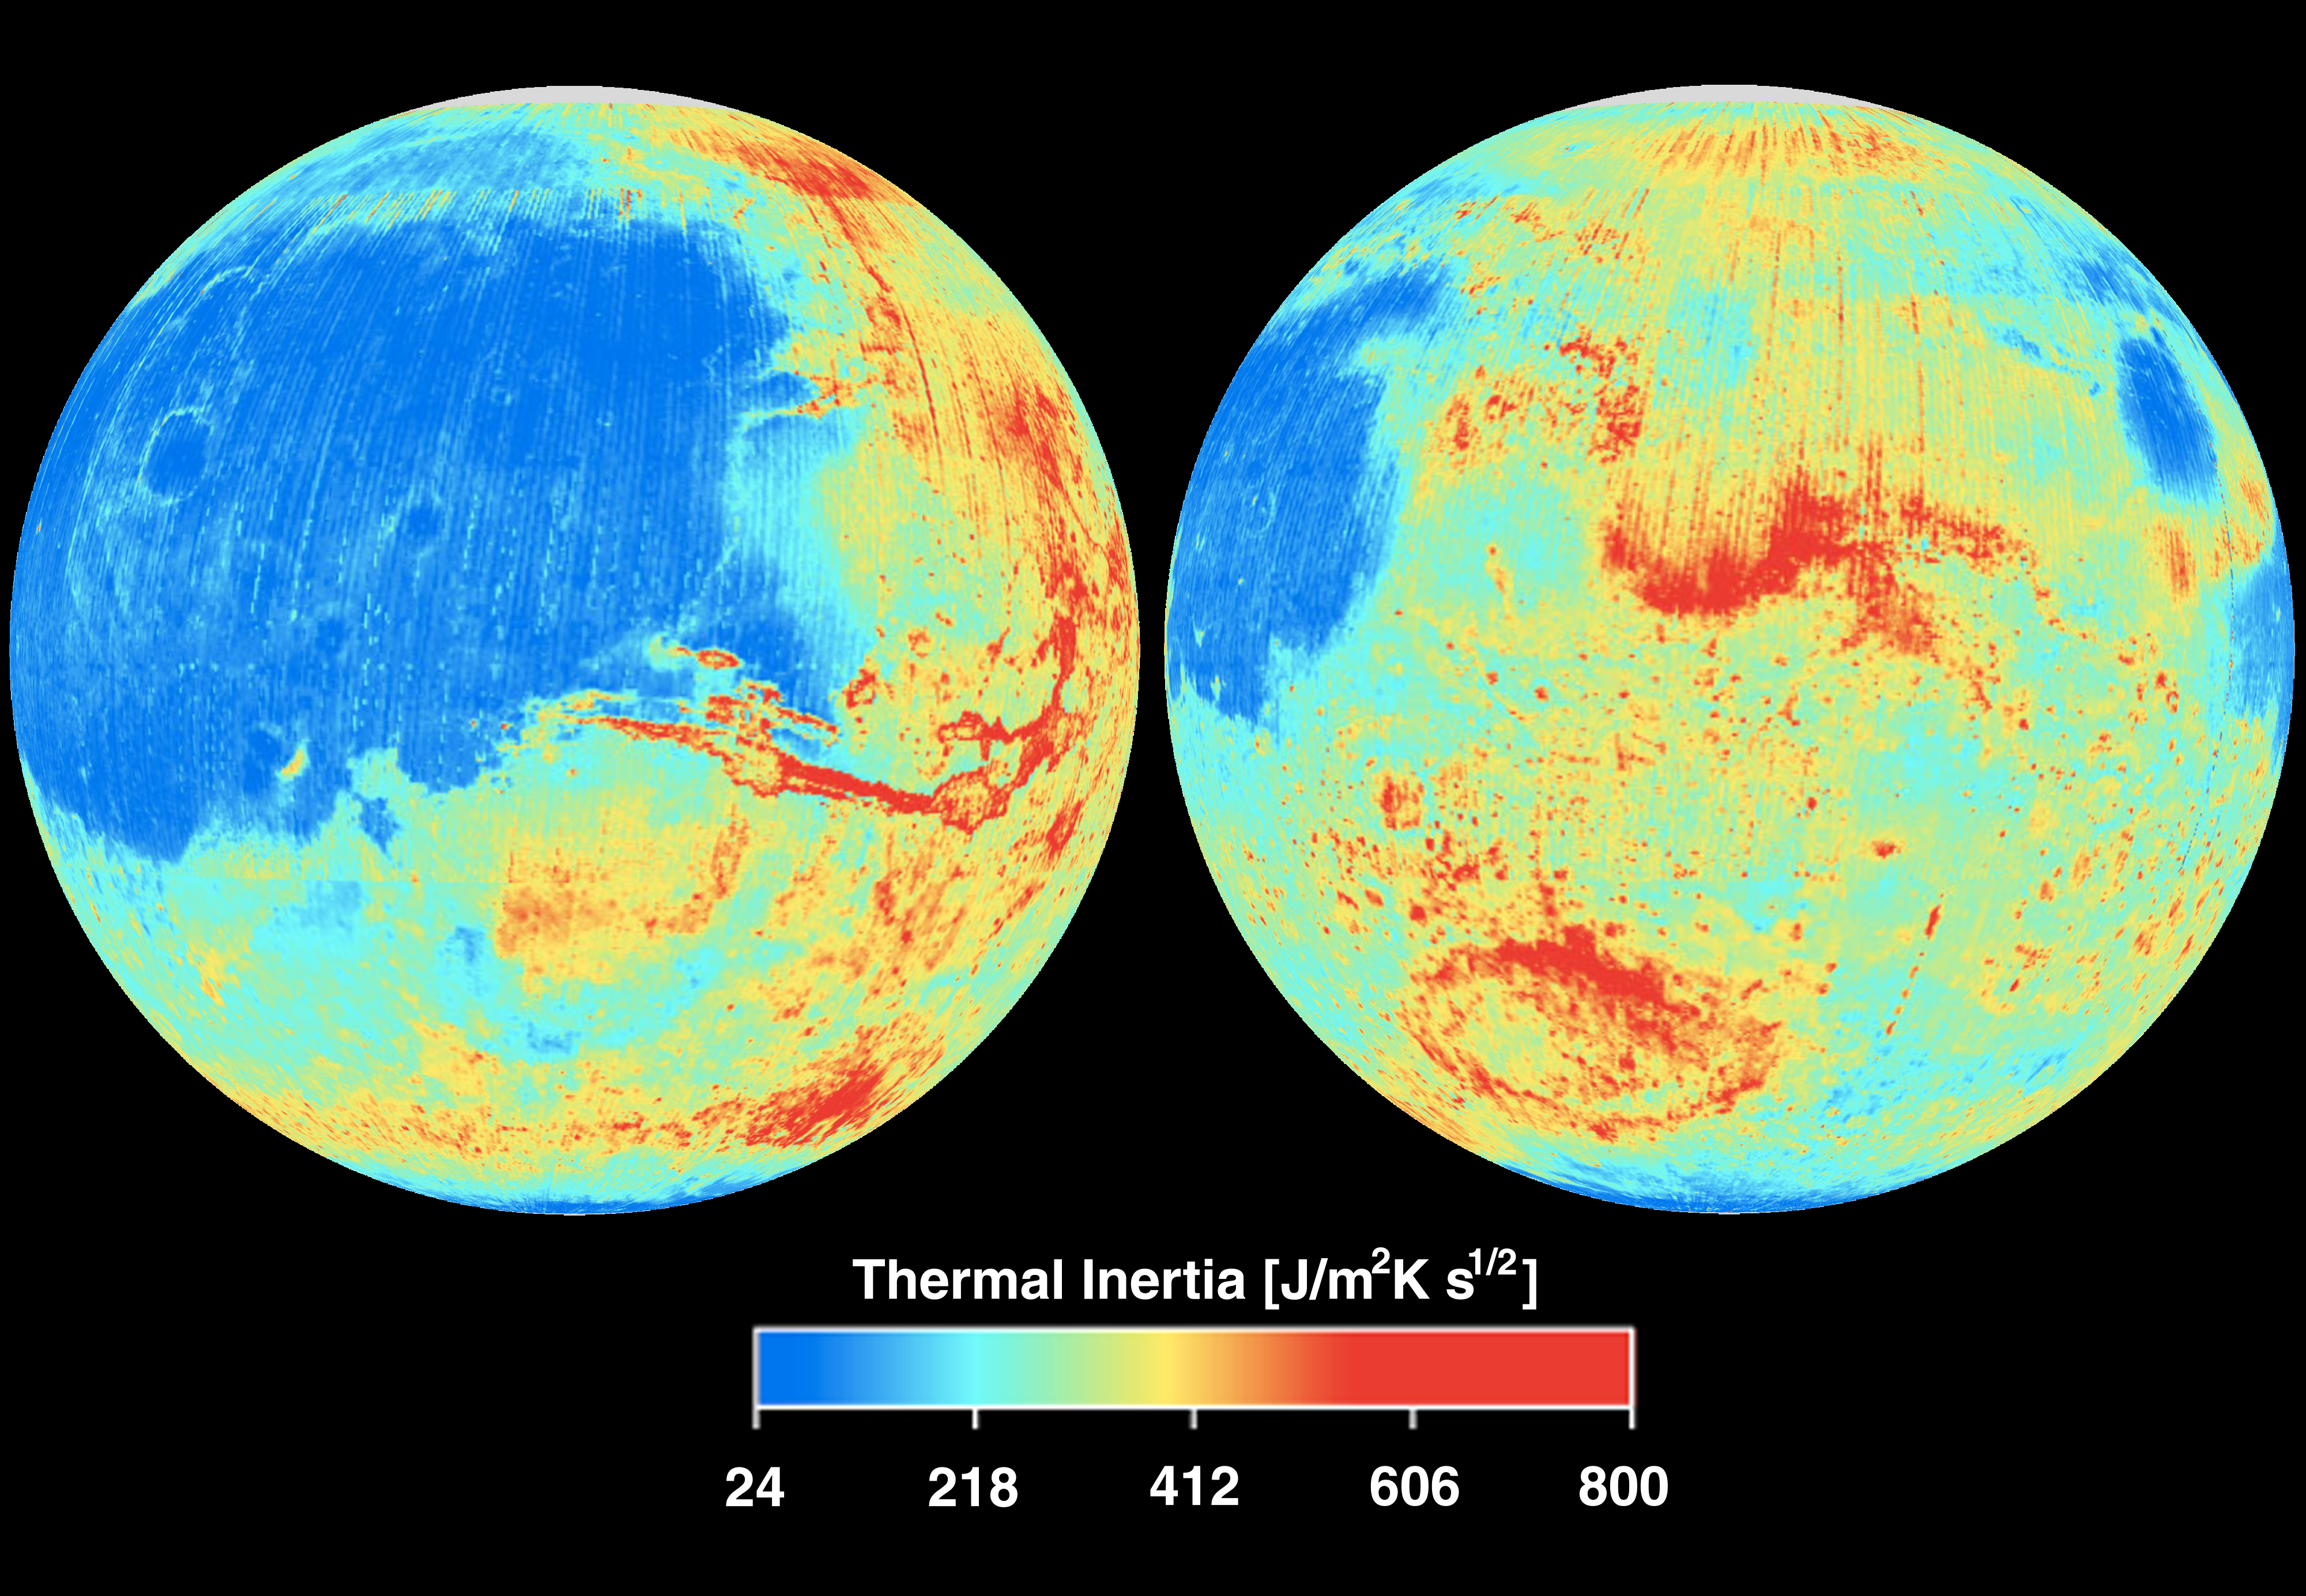

Mars Thermal Inertia

This image shows the global thermal inertia of the Martian surface as measured by the Thermal Emission Spectrometer (TES) instrument on the Mars Global Surveyor. The data were acquired during the first 5000 orbits of the MGS mapping mission. The pattern of inertia variations observed by TES agrees well with the thermal inertia maps made by the Viking Infrared Thermal Mapper experiment, but the TES data shown here are at significantly higher spatial resolution (15 km versus 60 km).

The TES instrument was built by Santa Barbara Remote Sensing and is operated by Philip R. Christensen, of Arizona State University, Tempe, AZ.

Credit: NASA/JPL